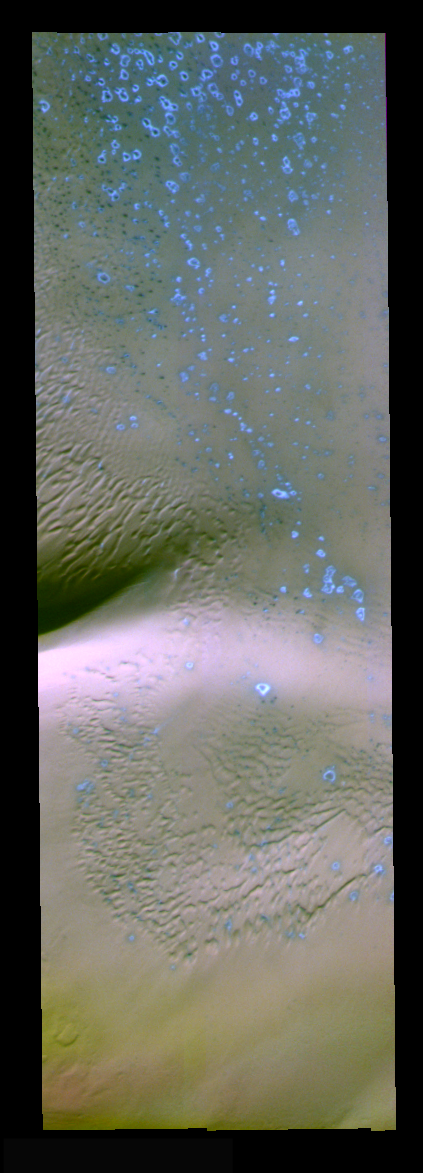

North Polar False Color

The theme for the weeks of 1/17 and 1/24 is the north polar region of Mars as seen in false color THEMIS images. Ice/frost will typically appear as bright blue in color; dust mantled ice will appear in tones of red/orange.

This full resolution image contains dunes, and small areas of “blue” which may represent fresh (ie. not dust covered) frost or ice.

Image information: VIS instrument. Latitude 85, Longitude 235.8 East (124.2 West). 19 meter/pixel resolution.

Note: this THEMIS visual image has not been radiometrically nor geometrically calibrated for this preliminary release. An empirical correction has been performed to remove instrumental effects. A linear shift has been applied in the cross-track and down-track direction to approximate spacecraft and planetary motion. Fully calibrated and geometrically projected images will be released through the Planetary Data System in accordance with Project policies at a later time.

NASA’s Jet Propulsion Laboratory manages the 2001 Mars Odyssey mission for NASA’s Office of Space Science, Washington, D.C. The Thermal Emission Imaging System (THEMIS) was developed by Arizona State University, Tempe, in collaboration with Raytheon Santa Barbara Remote Sensing. The THEMIS investigation is led by Dr. Philip Christensen at Arizona State University. Lockheed Martin Astronautics, Denver, is the prime contractor for the Odyssey project, and developed and built the orbiter. Mission operations are conducted jointly from Lockheed Martin and from JPL, a division of the California Institute of Technology in Pasadena.

Credit: NASA/JPL/Arizona State University